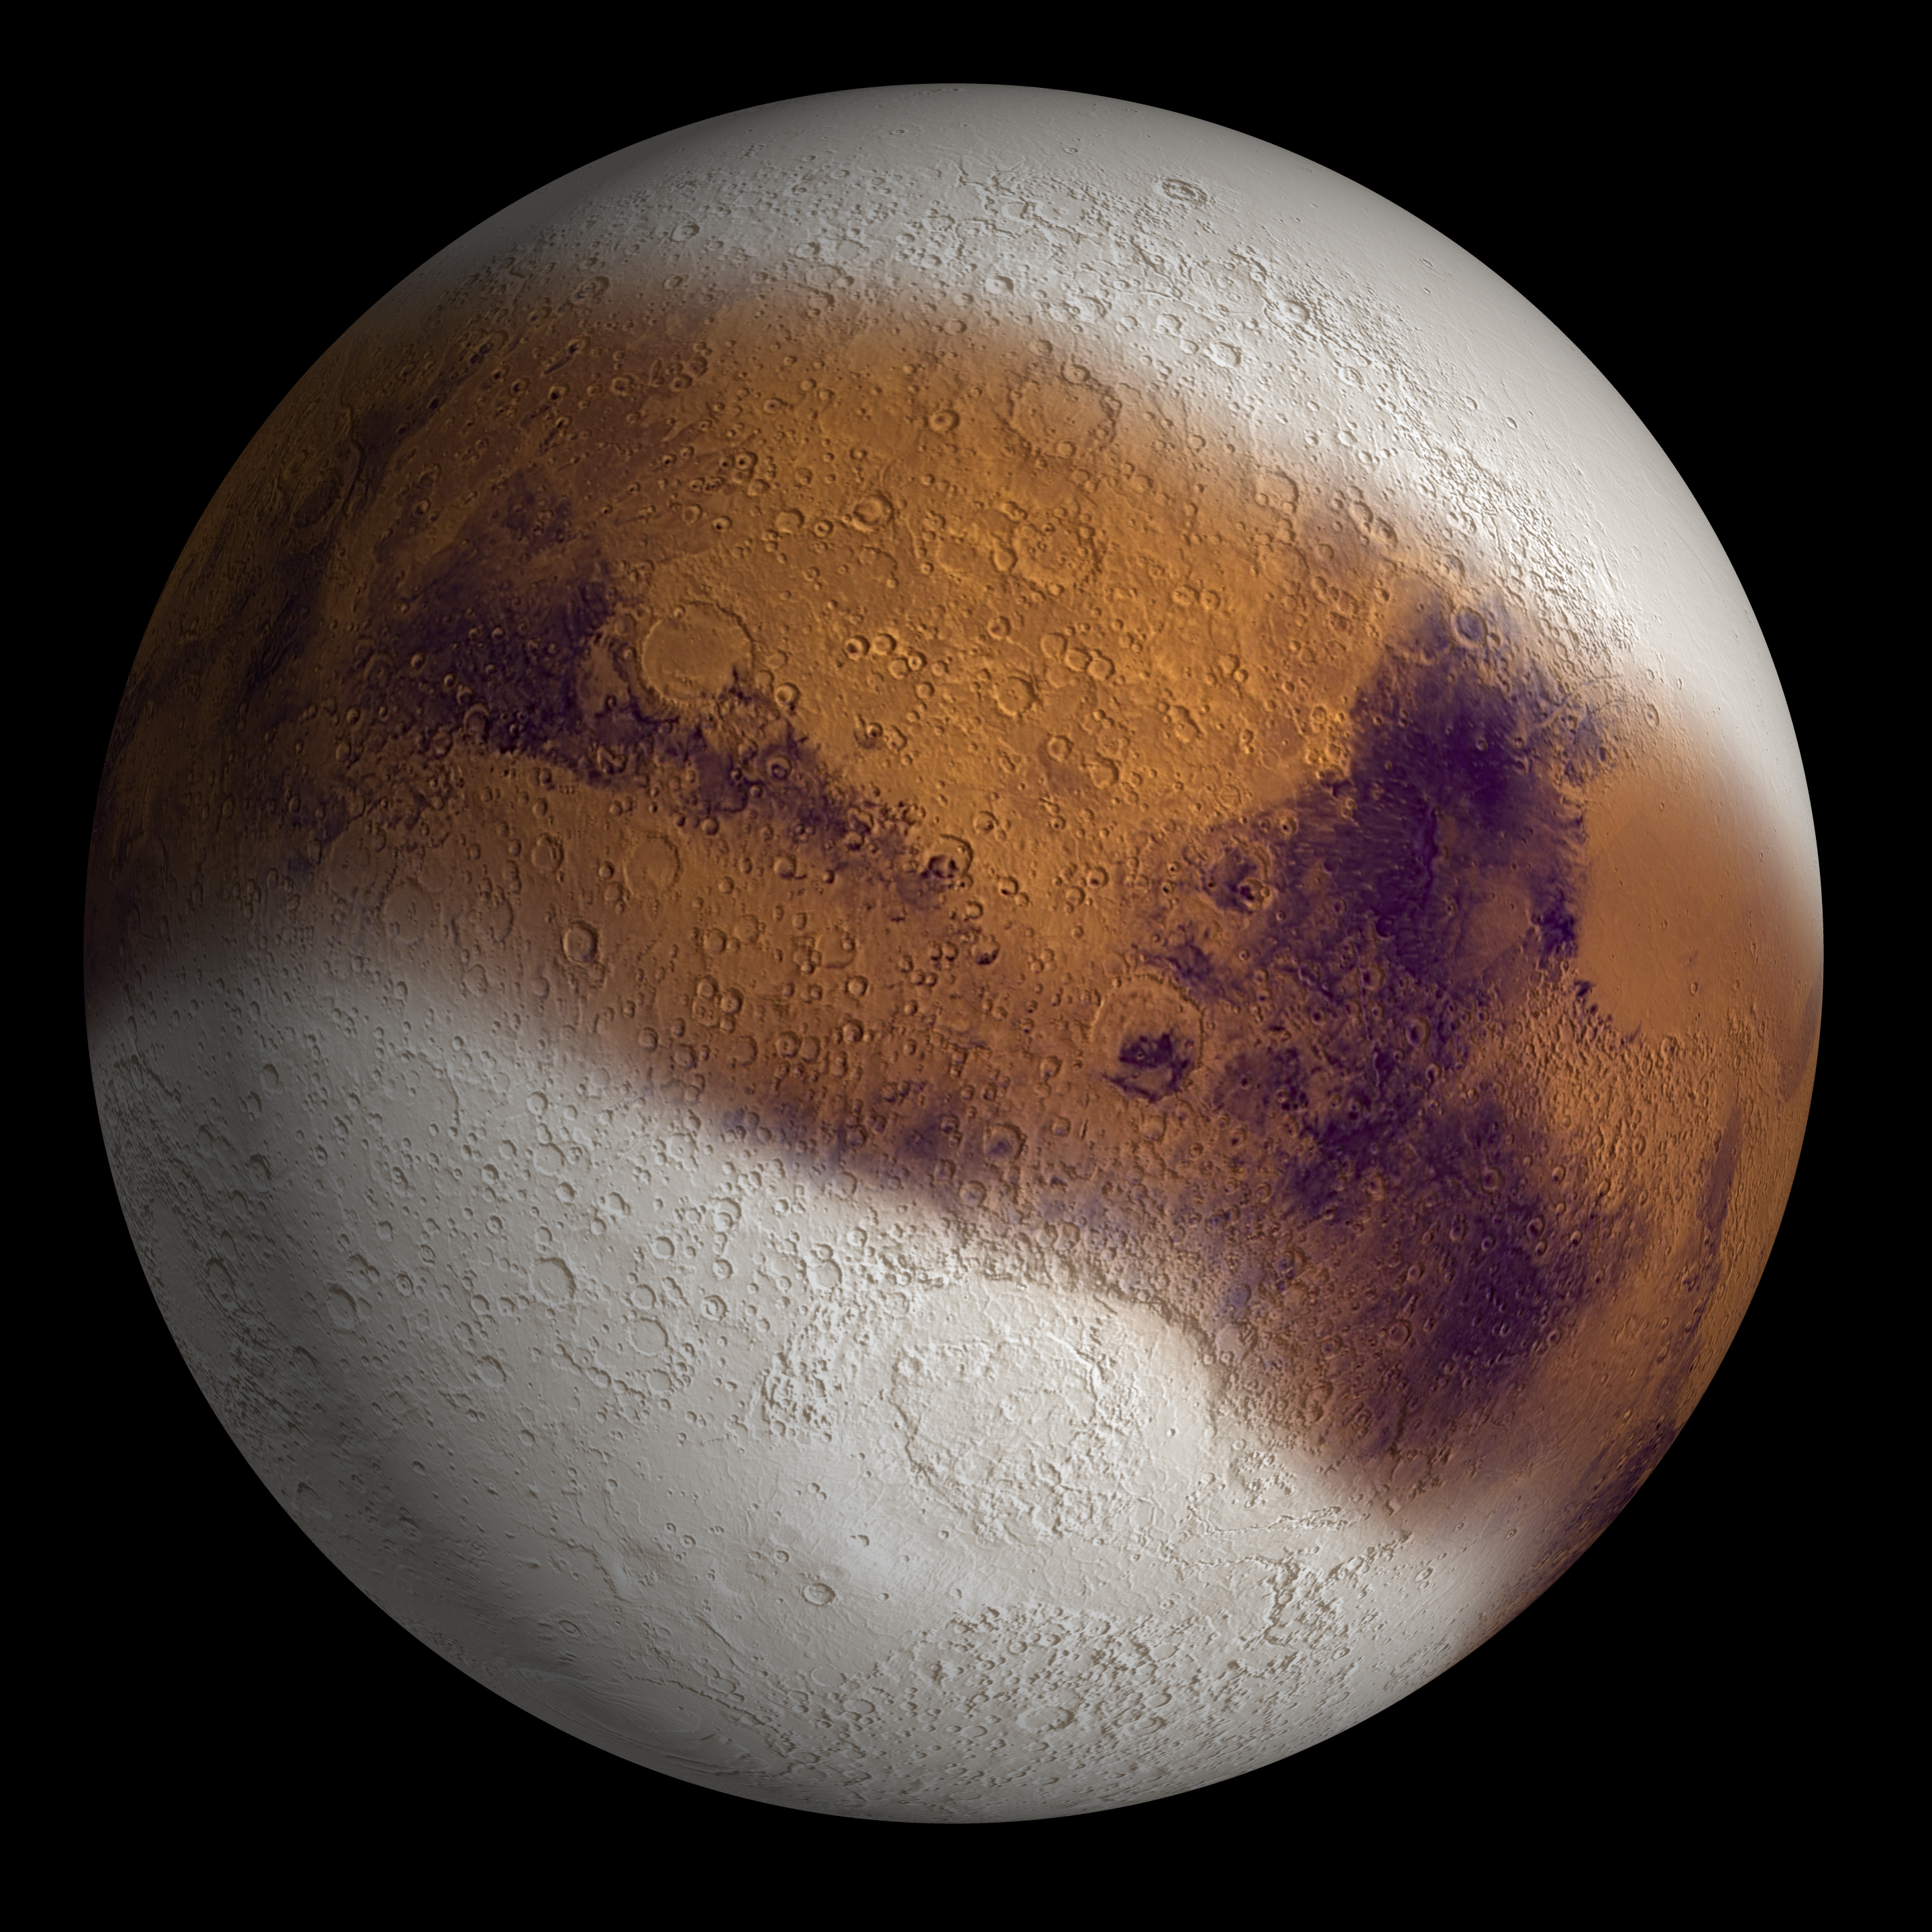

Mars Ice Age, Simulated

December 17, 2003

This simulated view shows Mars as it might have appeared during the height of a possible ice age in geologically recent time.

Of all Solar System planets, Mars has the climate most like that of Earth. Both are sensitive to small changes in orbit and tilt. During a period about 2.1 million to 400,000 years ago, increased tilt of Mars’ rotational axis caused increased solar heating at the poles. A new study using observations from NASA’s Mars Global Surveyor and Mars Odyssey orbiters concludes that this polar warming caused mobilization of water vapor and dust into the atmosphere, and buildup of a surface deposit of ice and dust down to about 30 degrees latitude in both hemispheres. That is the equivalent of the southern Unites States or Saudi Arabia on Earth. Mars has been in an interglacial period characterized by less axial tilt for about the last 300,000 years. The ice-rich surface deposit has been degrading in the latitude zone of 30 degrees to 60 degrees as water-ice returns to the poles.

In this illustration prepared for the December 18, 2003, cover of the journal Nature, the simulated surface deposit is superposed on a topography map based on altitude measurements by Global Surveyor and images from NASA’s Viking orbiters of the 1970s.

Mars Global Surveyor and Mars Odyssey are managed by NASA’s Jet Propulsion Laboratory, a division of the California Institute of Technology, Pasadena, for the NASA Office of Space Science, Washington.

Credit: NASA/JPL/Brown University